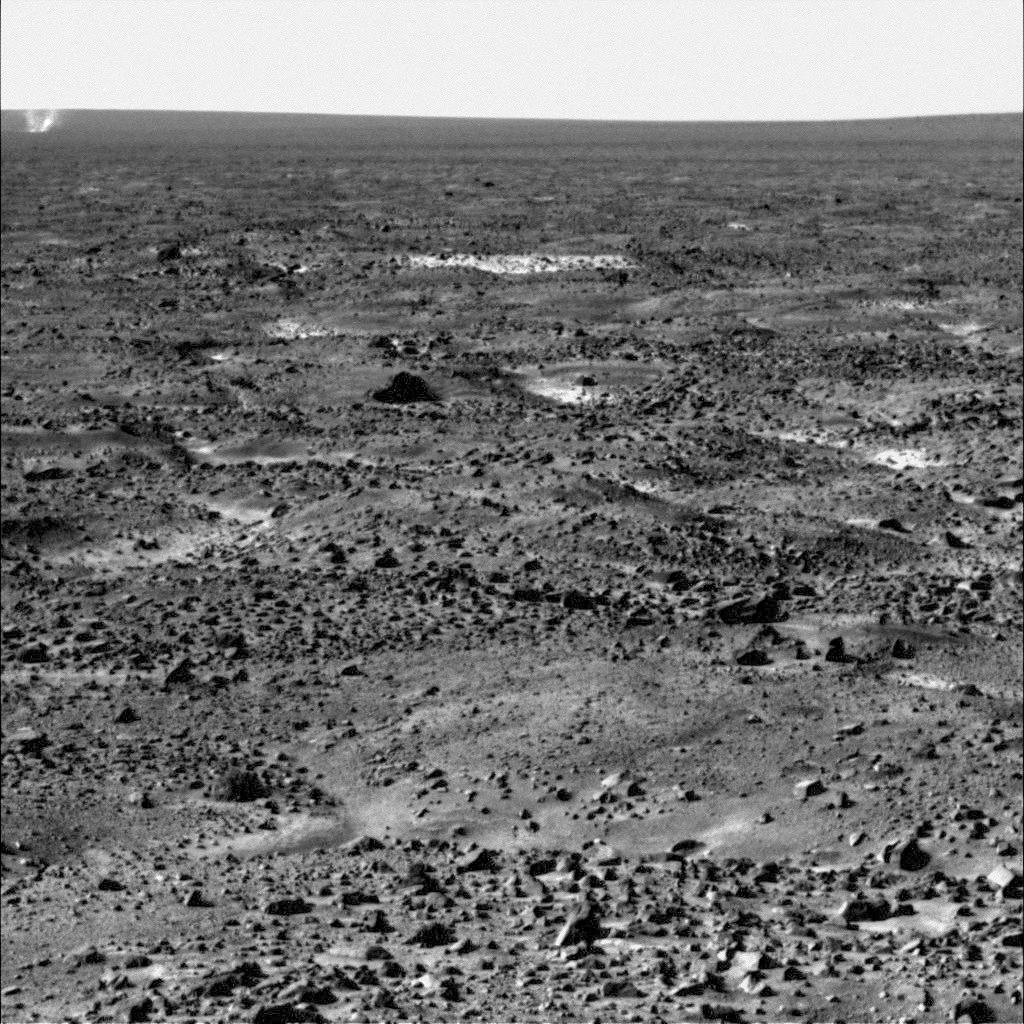

Martian Dust Devil Movie, Phoenix Sol 104

The Surface Stereo Imager on NASA’s Phoenix Mars Lander caught this dust devil in action west of the lander in four frames shot about 50 seconds apart from each other between 11:53 a.m. and 11:56 a.m. local Mars time on Sol 104, or the 104th Martian day of the mission, Sept. 9, 2008.

Dust devils have not been detected in any Phoenix images from earlier in the mission, but at least six were observed in a dozen images taken on Sol 104.

Dust devils are whirlwinds that often occur when the Sun heats the surface of Mars, or some areas on Earth. The warmed surface heats the layer of atmosphere closest to it, and the warm air rises in a whirling motion, stirring dust up from the surface like a miniature tornado.

The dust devil visible in this sequence was about 1,000 meters (about 3,300 feet) from the lander when the first frame was taken, and had moved to about 1,700 meters (about 5,600 feet) away by the time the last frame was taken about two and a half minutes later. The dust devil was moving westward at an estimated speed of 5 meters per second (11 miles per hour), which is similar to typical late-morning wind speed and direction indicated by the telltale wind gauge on Phoenix.

This dust devil is about 5 meters (16 feet) in diameter. This is much smaller than dust devils that have been observed by NASA’s Mars Exploration Rover Spirit much closer to the equator. It is closer in size to dust devils seen from orbit in the Phoenix landing region, though still smaller than those.

The image has been enhanced to make the dust devil easier to see. Some ofthe frame-to-frame differences in the appearance of foreground rocks is because each frame was taken through a different color filter.

The Phoenix Mission is led by the University of Arizona, Tucson, on behalf of NASA. Project management of the mission is by NASA’s Jet Propulsion Laboratory, Pasadena, Calif. Spacecraft development is by Lockheed Martin Space Systems, Denver.

Photojournal Note: As planned, the Phoenix lander, which landed May 25, 2008 23:53 UTC, ended communications in November 2008, about six months after landing, when its solar panels ceased operating in the dark Martian winter.

Credit: NASA/JPL-Caltech/University of Arizona/Texas A&M University